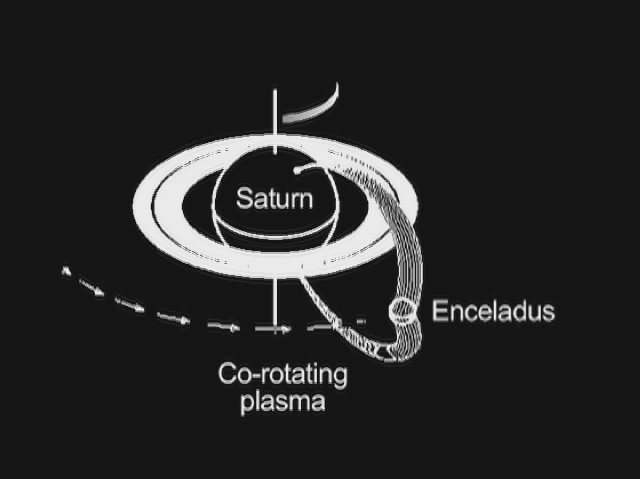

Saturn and Enceladus Electrical Link

This animated graphic shows how Saturn and its moon Enceladus are electrically linked. Magnetic field lines, invisible to the human eye but detectable by the fields and particles instruments on NASA’s Cassini spacecraft, arc from Saturn’s north polar region to south polar region. Enceladus resides in the arc of a set of the field lines and feeds charged particles into the Saturn atmosphere.

As Enceladus orbits around Saturn, the “footprint” of its connection to Saturn’s north polar region, visible in ultraviolet light, also rotates. A doughnut of plasma, or hot ionized gas, revolves around Saturn at the same pace as the planet turns. The interaction of this plasma cloud with Enceladus shoots electrons along the magnetic field lines into the polar region of Saturn. The rain of electrons into Saturn’s atmosphere creates an ultraviolet glow in an aurora-like phenomenon.

Cassini’s radio and plasma wave science instrument has detected a “hiss-like” radio noise generated by electrons moving along magnetic field lines from Enceladus to the glowing patch of ultraviolet light on Saturn.

The Cassini-Huygens mission is a cooperative project of NASA, the European Space Agency and the Italian Space Agency. NASA’s Jet Propulsion Laboratory, a division of the California Institute of Technology in Pasadena, Calif. manages the mission for NASA’s Science Mission Directorate, Washington, D.C. The radio and plasma wave science team is based at the University of Iowa, Iowa City.

Credit: NASA/JPL/University of Iowa